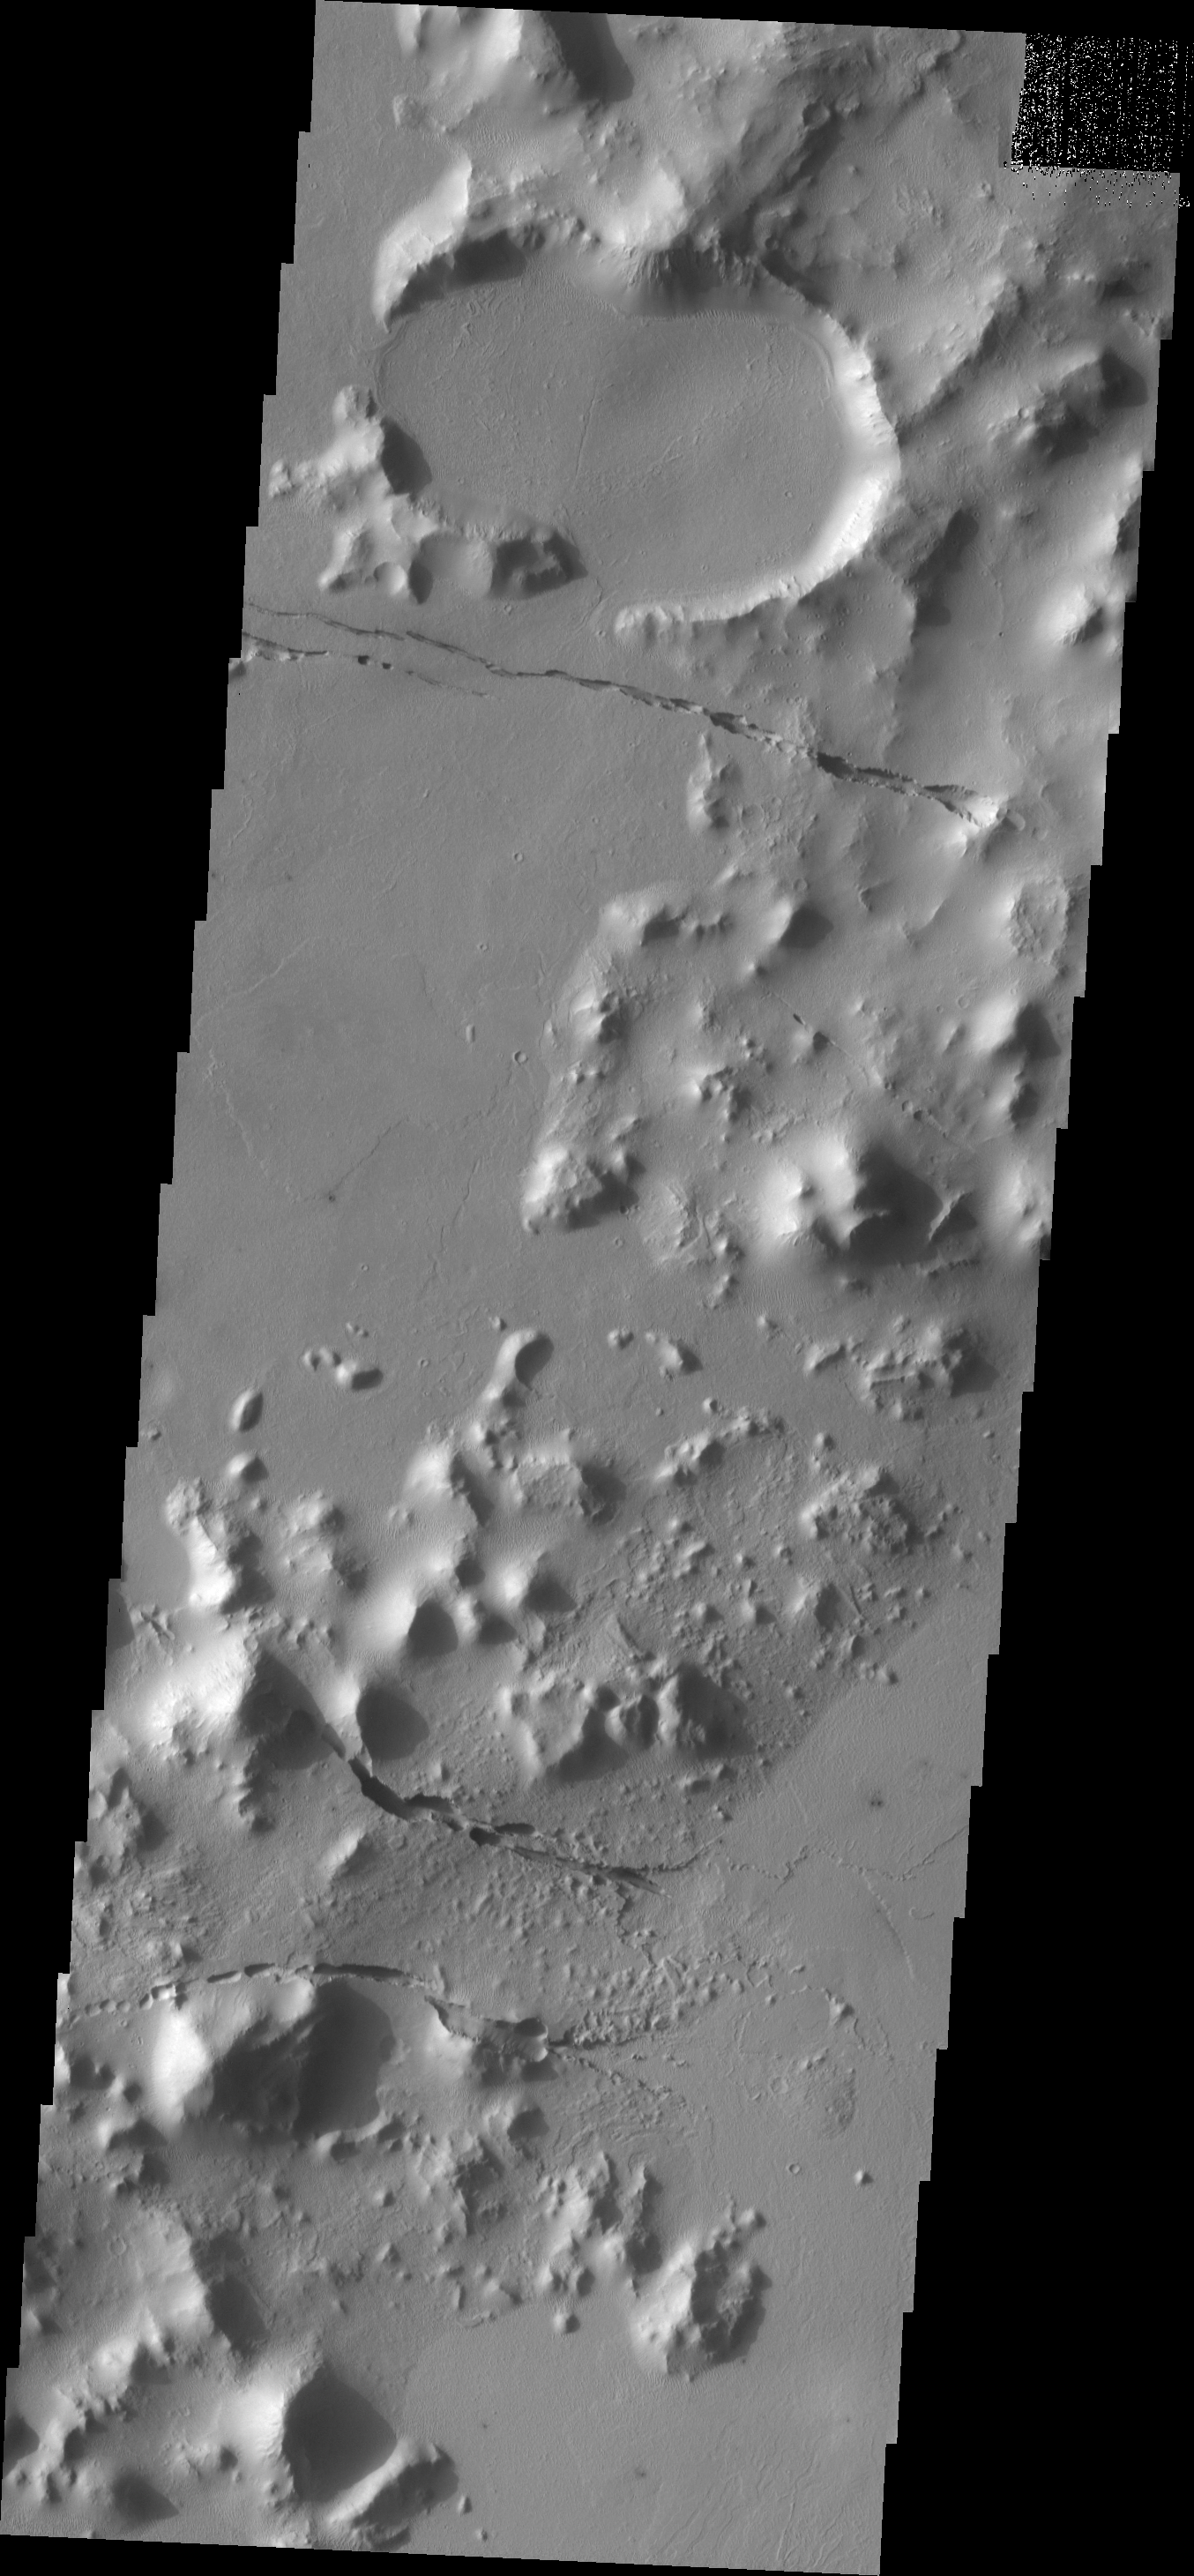

Cerberus Fossae

The fractures in this image are part of Cerberus Fossae.

Image information: VIS instrument. Latitude 8.9N, Longitude 158.6E. 18 meter/pixel resolution.

Please see the THEMIS Data Citation Note for details on crediting THEMIS images.

Note: this THEMIS visual image has not been radiometrically nor geometrically calibrated for this preliminary release. An empirical correction has been performed to remove instrumental effects. A linear shift has been applied in the cross-track and down-track direction to approximate spacecraft and planetary motion. Fully calibrated and geometrically projected images will be released through the Planetary Data System in accordance with Project policies at a later time.

NASA’s Jet Propulsion Laboratory manages the 2001 Mars Odyssey mission for NASA’s Office of Space Science, Washington, D.C. The Thermal Emission Imaging System (THEMIS) was developed by Arizona State University, Tempe, in collaboration with Raytheon Santa Barbara Remote Sensing. The THEMIS investigation is led by Dr. Philip Christensen at Arizona State University. Lockheed Martin Astronautics, Denver, is the prime contractor for the Odyssey project, and developed and built the orbiter. Mission operations are conducted jointly from Lockheed Martin and from JPL, a division of the California Institute of Technology in Pasadena.

Credit: NASA/JPL/ASU